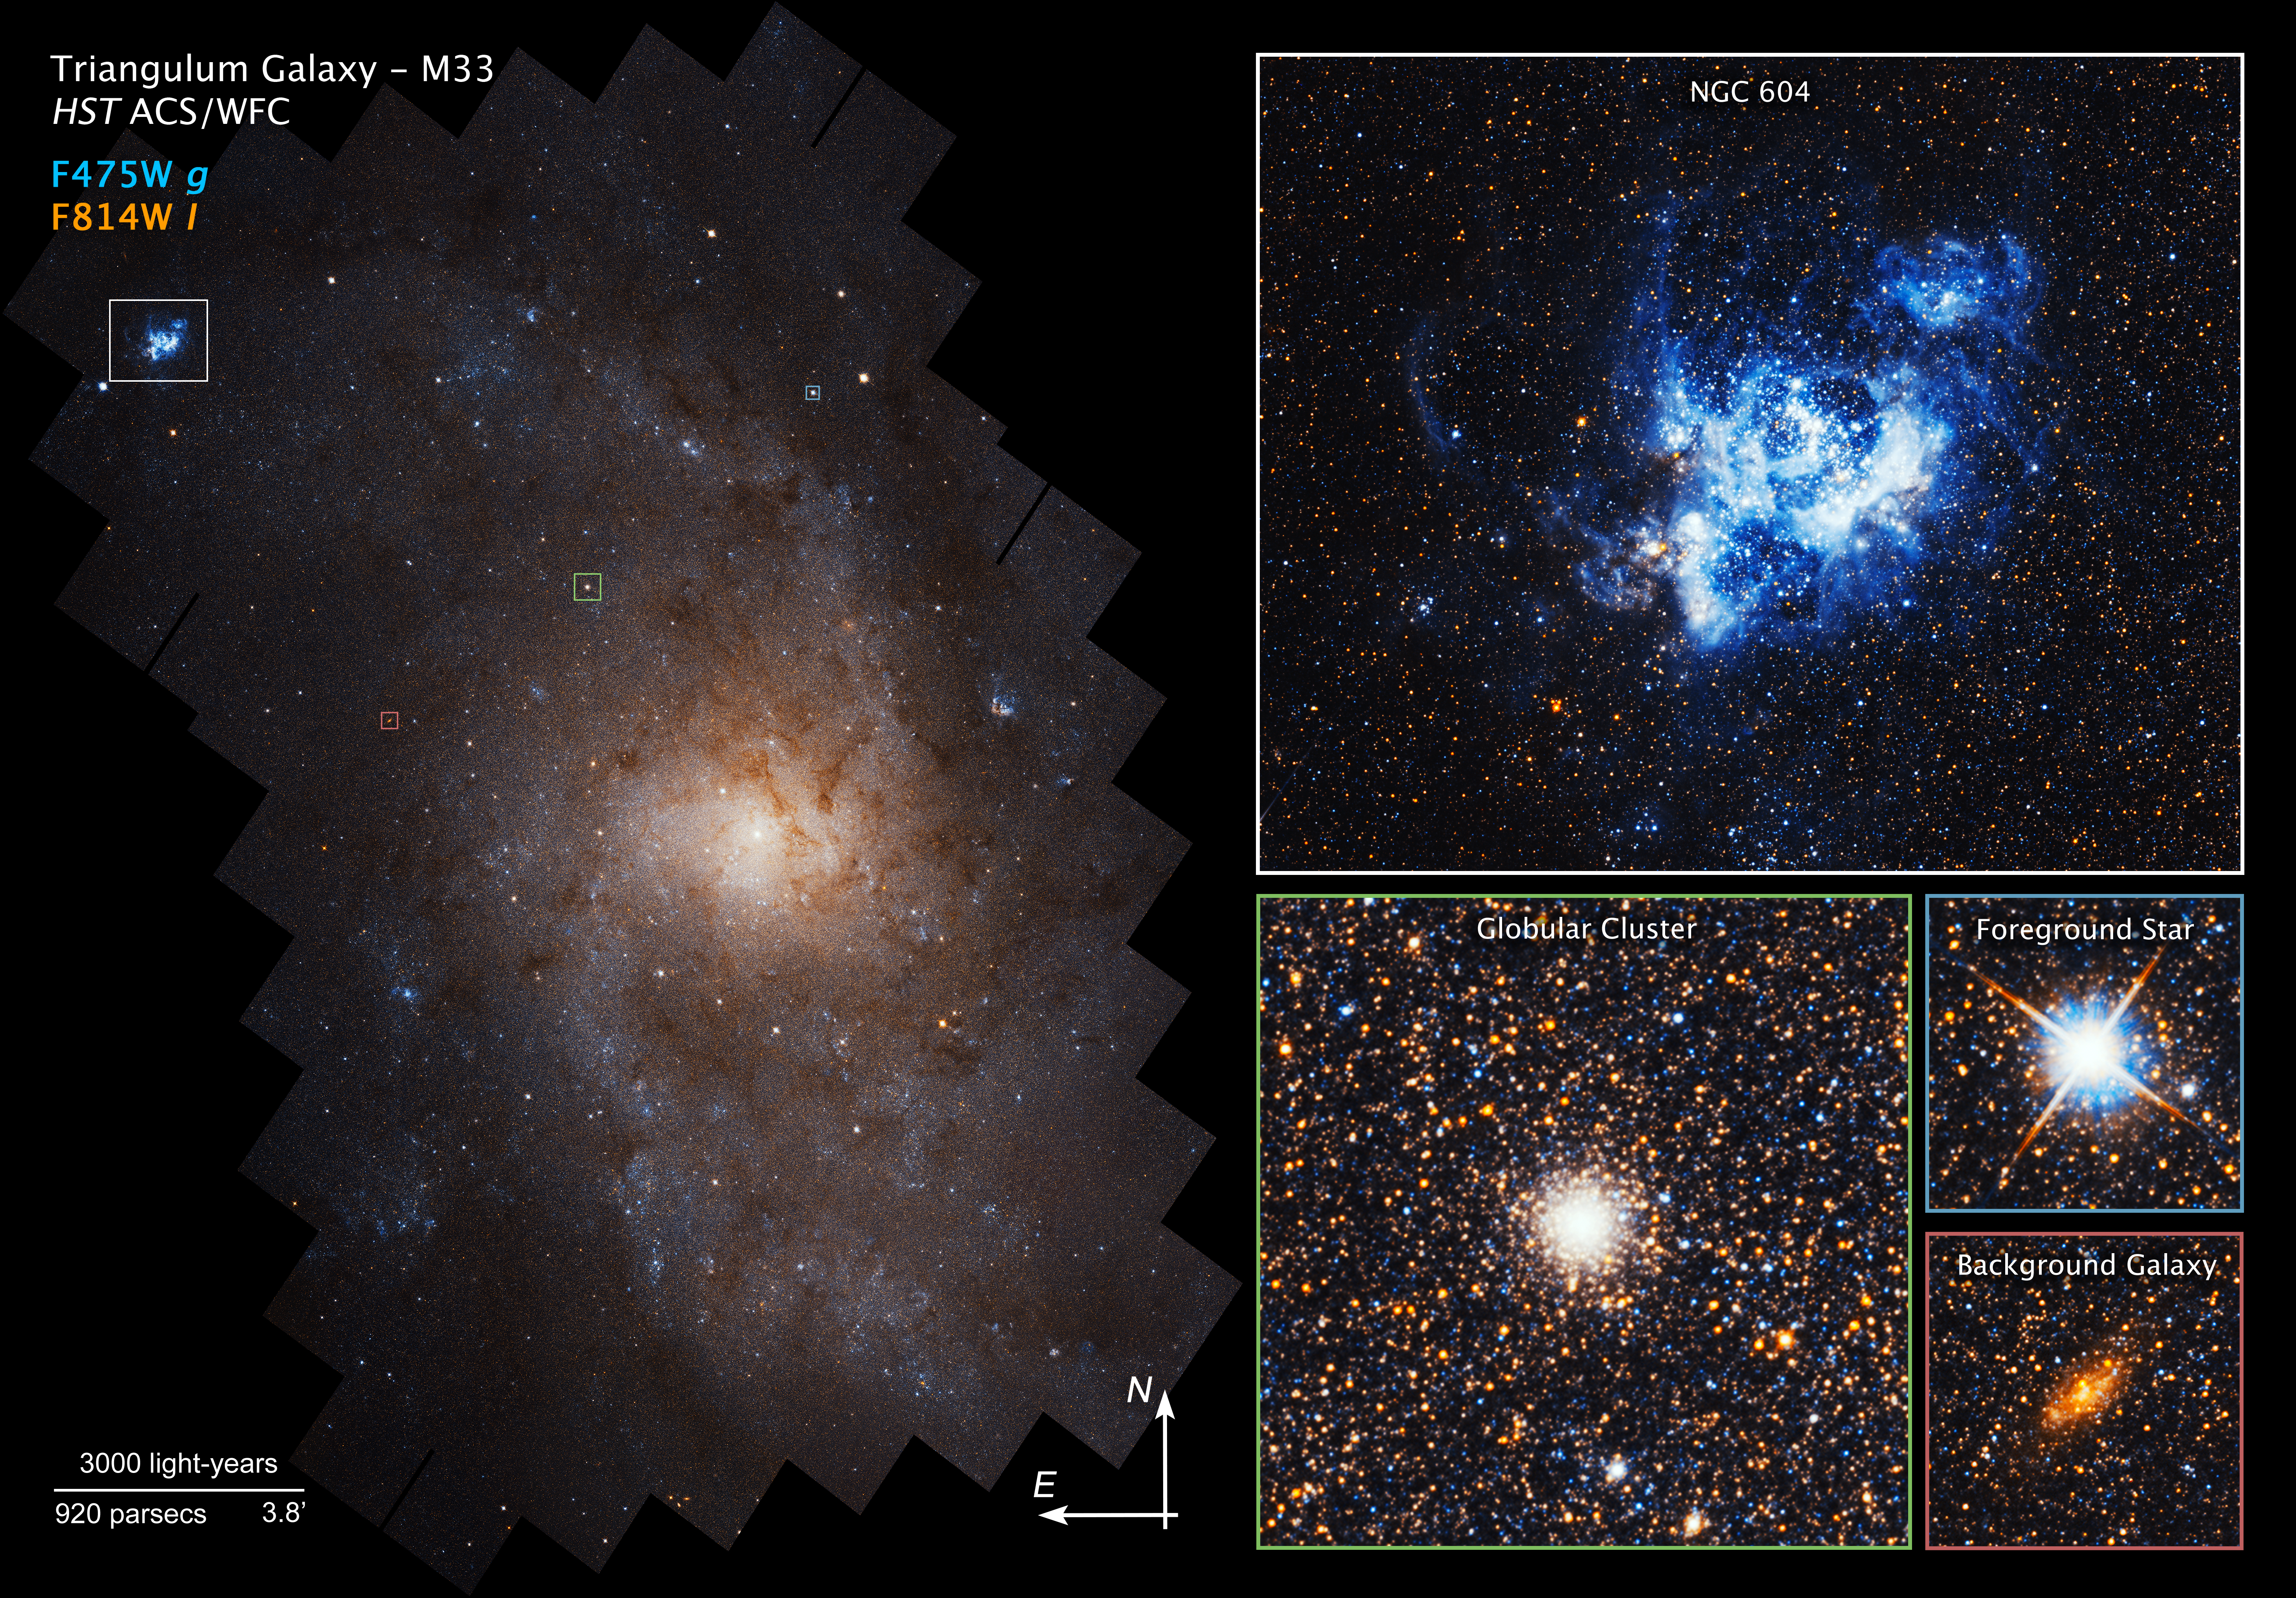

Close-up Views of Triangulum Galaxy (M33)

Details in the Triangulum galaxy

While the Triangulum galaxy (M33) has led a quiet life compared to other massive galaxies, it still contains evidence of a rich "inner life." This collage zooms into several areas of the larger mosaic, highlighting the amazing details that NASA's Hubble Space Telescope reveals. Almost every dot of light is a star, with occasional dense clusters of stars, or even rare background galaxies shining through.

The top image is a close-up of NGC 604, a glowing nebula of hot, ionized hydrogen gas that cocoons bright young stars, found in the upper left corner of the larger mosaic image. The high density of star formation throughout the galaxy is one of Triangulum’s most striking features, leading to many bright nebulae like NGC 604.

Dense knots of many thousands of ancient stars gravitationally bound together, called globular star clusters, can also be seen in the galaxy. The image also includes foreground stars that are within our own Milky Way galaxy and lie along the line-of-sight to M33. These bright nearby stars show characteristic “diffraction spikes” (lines that appear to be radiating from a bright star) that are optical artifacts caused by the mirror support structure in most reflector telescopes.

Some of the more extended features in the image are not nebulae like NGC 604, but instead are distant galaxies shining through from the far side of Triangulum. They are distinguishable from stars only due to Hubble’s exceptional sensitivity and resolution.

Even though Triangulum is one of our closest galactic neighbors, Hubble still puts the vastness of space in perspective. Beyond the awe-inspiring display of Triangulum's nearly 25 million stars and 19,400 light-year span, other — perhaps even larger — galaxies lie waiting to be explored.

The mosaic was created from images taken by Hubble's Advanced Camera for Surveys between February 2017 and February 2018.

Credit: NASA, ESA, and M. Durbin, J. Dalcanton, and B.F. Williams (University of Washington)